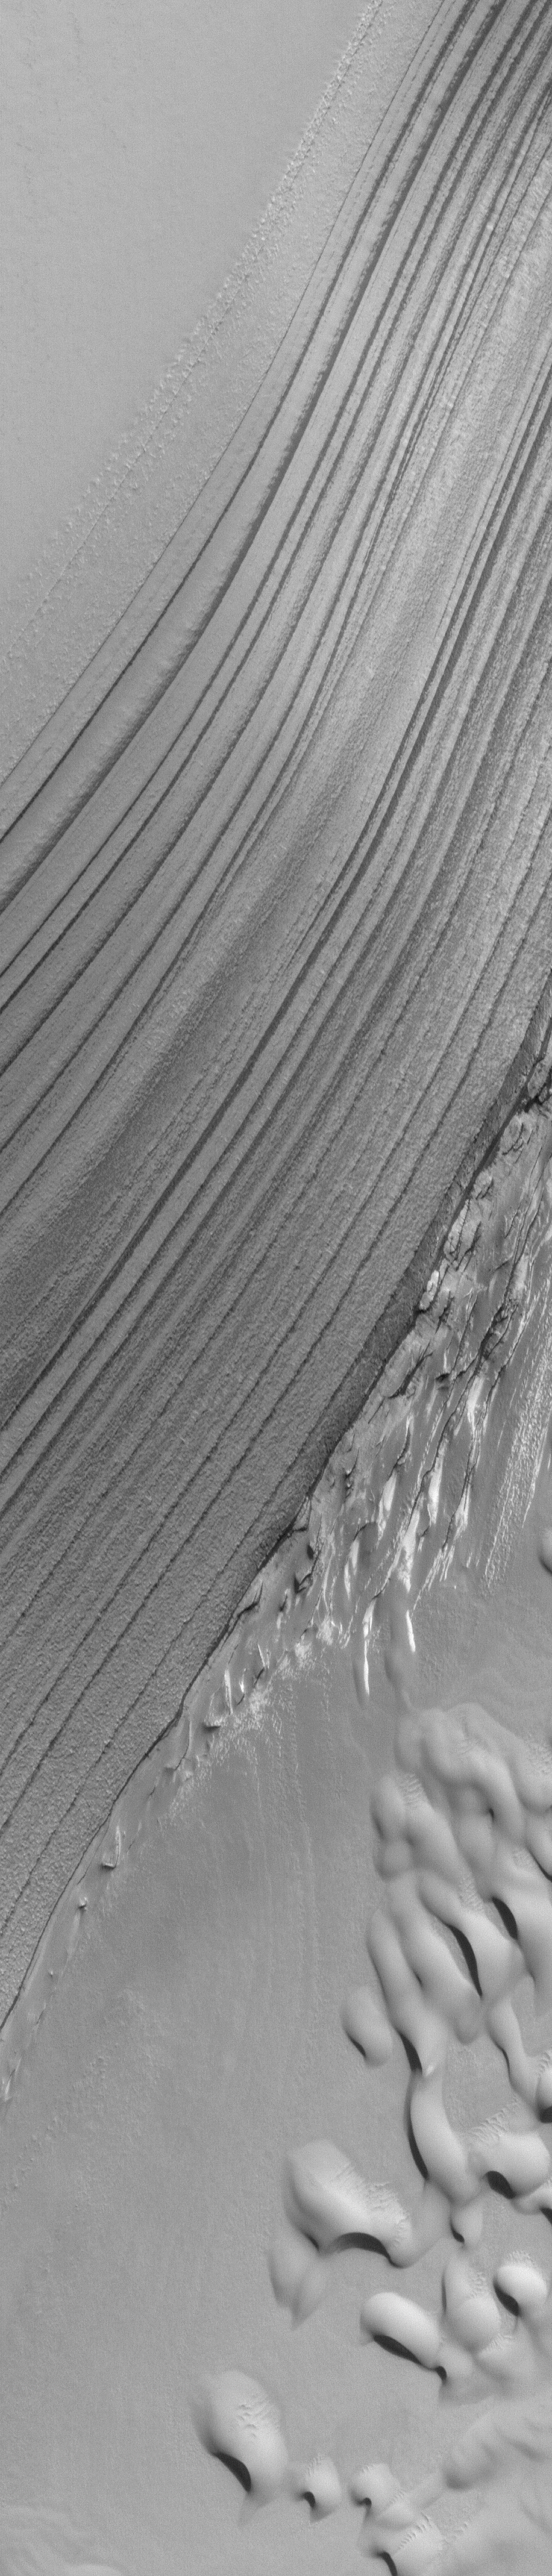

Polar Layers and Dunes

23 July 2004
Acquired just a few days ago on 21 July 2004, this 1.7 m/pixel (5.6 ft/pixel) Mars Global Surveyor (MGS) Mars Orbiter Camera (MOC) image shows layer outcrops and sand dunes in the Chasma Boreale portion of the martian north polar cap. At this time, it is spring and these polar landforms are still covered by frost left over from the winter that ended back in March 2004. In summer, the dunes in this image will be darker than anything else in the scene. The picture is located near 85.1°N, 3.7°W, and covers an area about 1.5 km (0.9 mi) wide. This view is illuminated by sunlight from the upper right.

Credit: NASA/JPL/Malin Space Science Systems